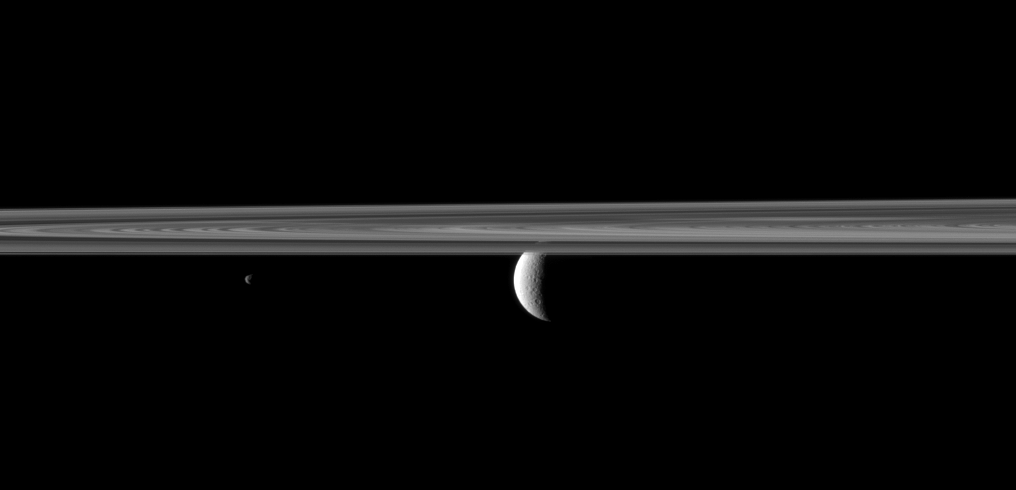

Rhea Past Rings

The Cassini spacecraft looks past Saturn’s rings and small moon Janus to spy the planet’s second largest moon, Rhea.

Janus is closest to Cassini here. The rings are between Janus (179 kilometers, or 111 miles across) and Rhea (1,528 kilometers, or 949 miles across). Lit terrain seen on Rhea is on the leading hemisphere of that moon. This view looks toward the northern, sunlit side of the rings from just above the ringplane.

The image was taken in visible green light with the Cassini spacecraft narrow-angle camera on May 11, 2010. The view was obtained at a distance of approximately 3 million kilometers (2 million miles) from Rhea and approximately 2.4 million kilometers (1.5 million miles) from Janus. Image scale is 18 kilometers (11 miles) per pixel on Rhea. Image scale is 14 kilometers (9 miles) per pixel on Janus.

The Cassini-Huygens mission is a cooperative project of NASA, the European Space Agency and the Italian Space Agency. The Jet Propulsion Laboratory, a division of the California Institute of Technology in Pasadena, manages the mission for NASA’s Science Mission Directorate, Washington, D.C. The Cassini orbiter and its two onboard cameras were designed, developed and assembled at JPL. The imaging operations center is based at the Space Science Institute in Boulder, Colo.

Credit: NASA/JPL/Space Science Institute